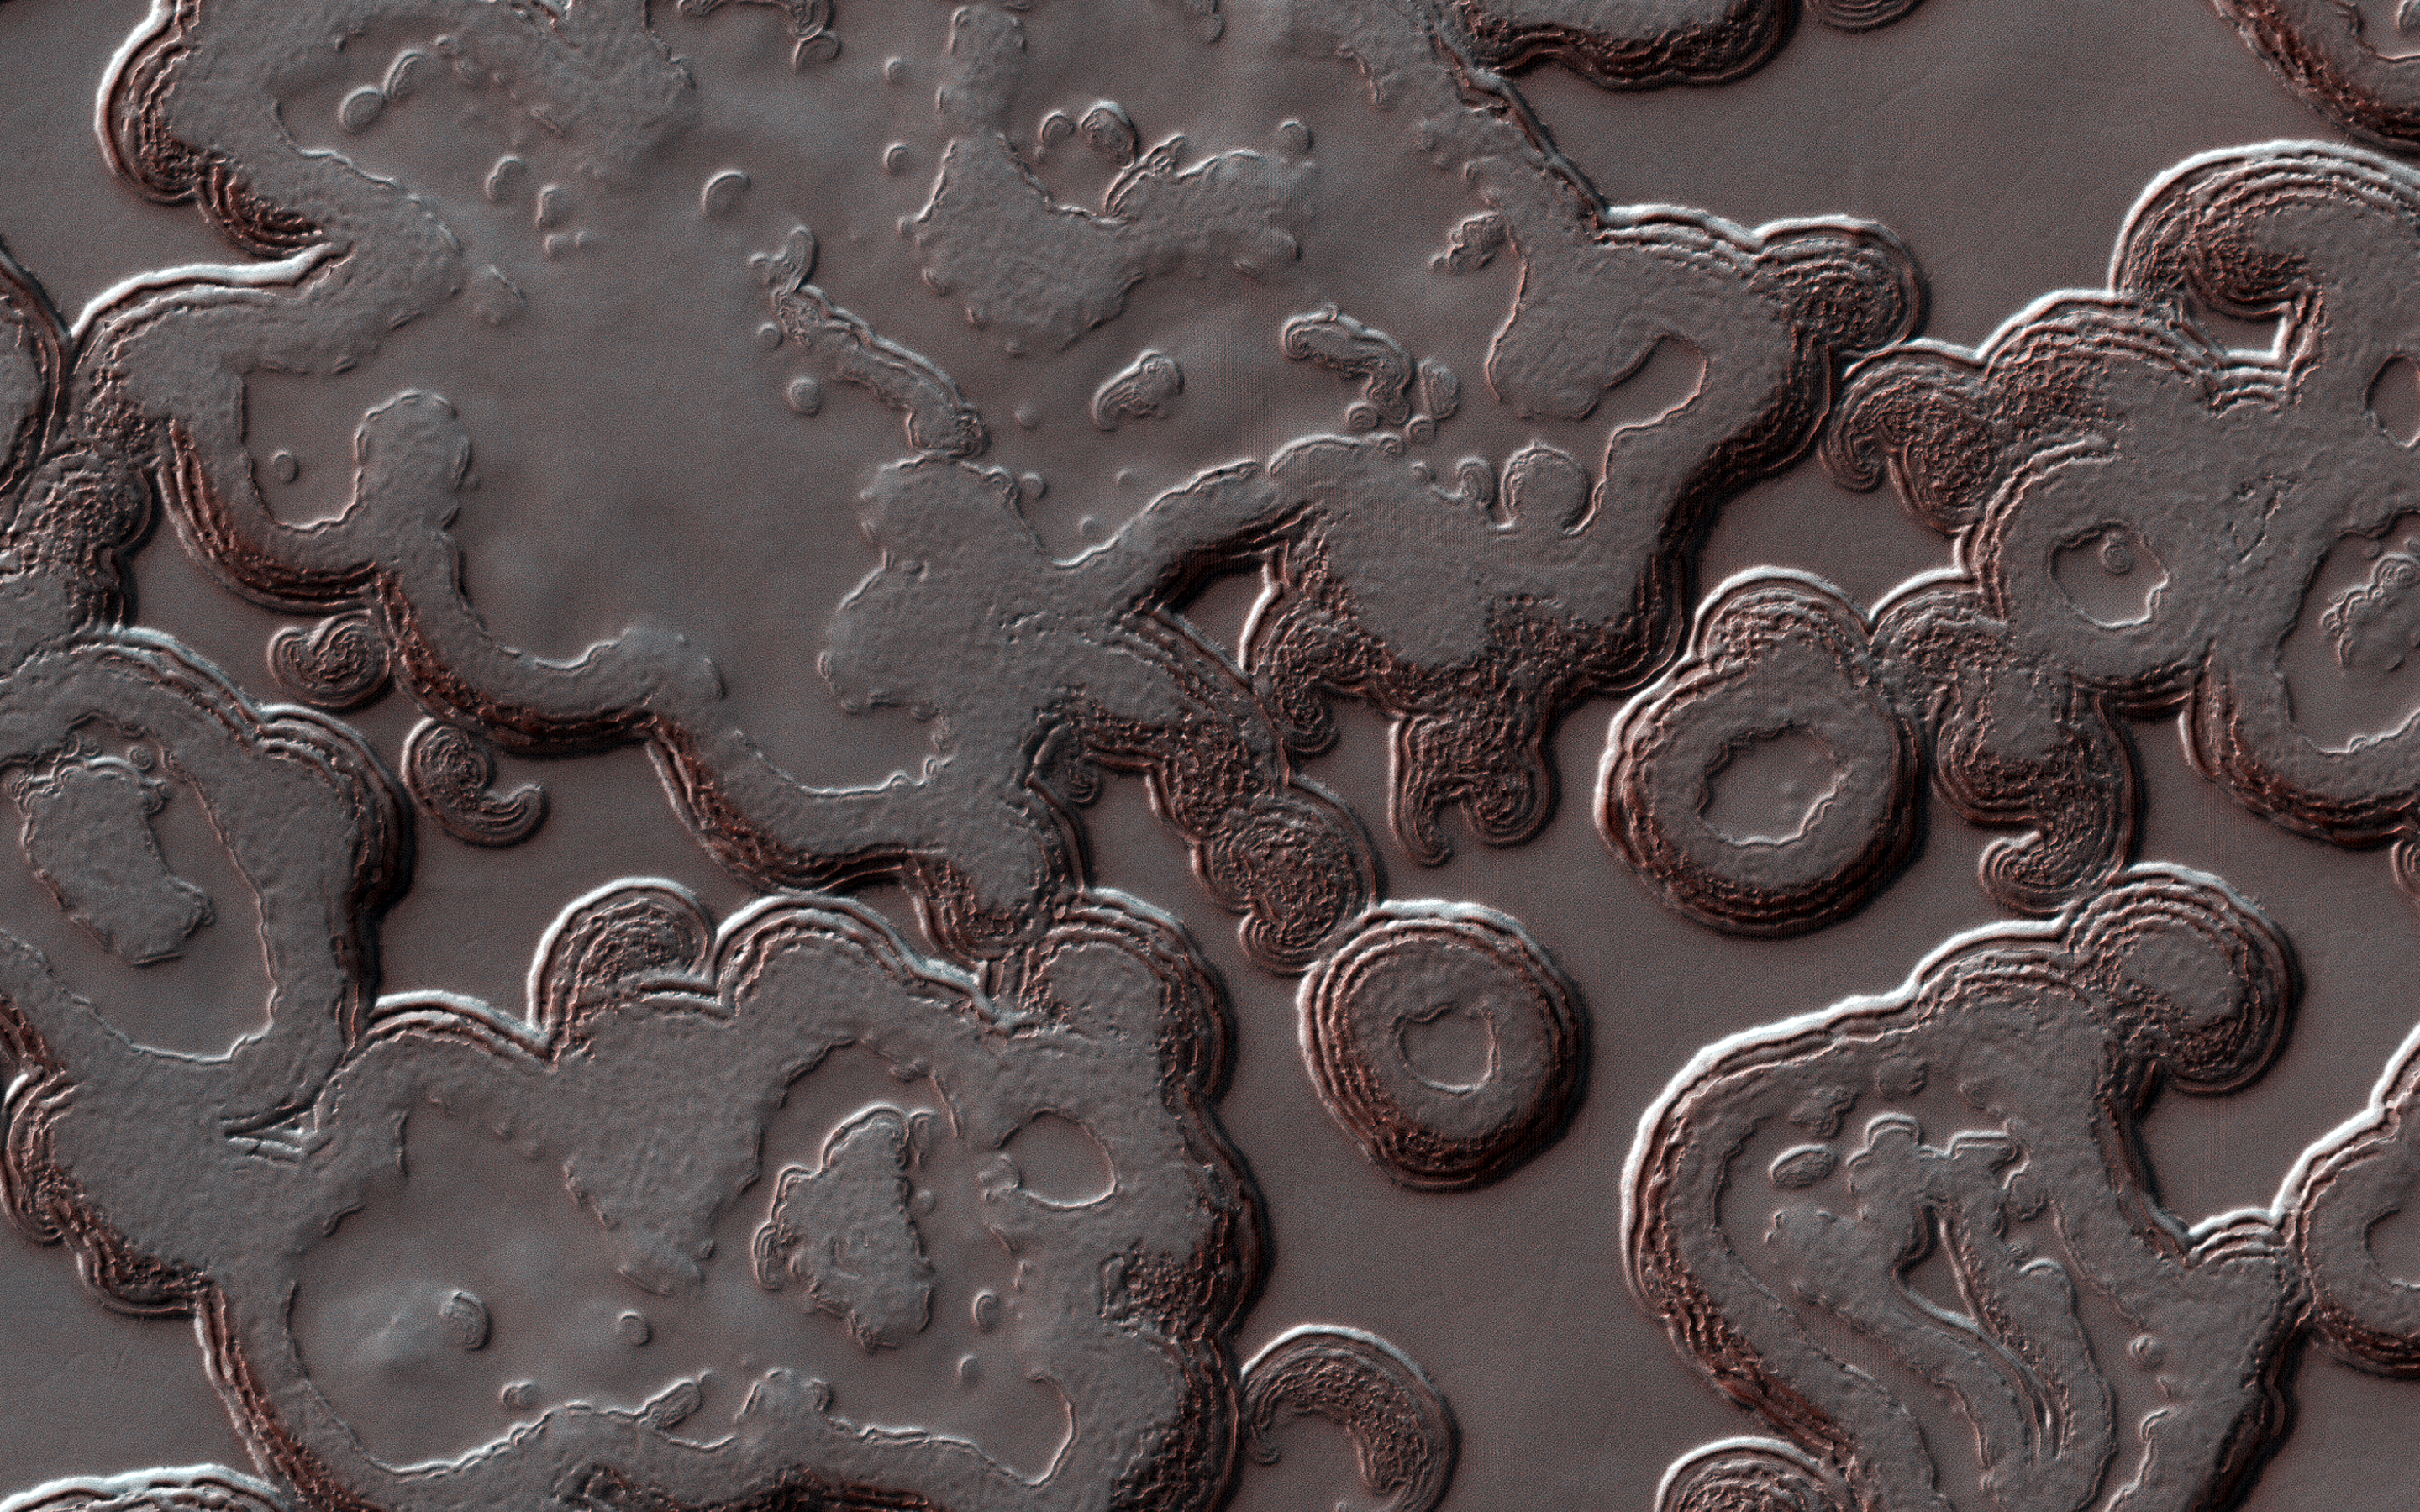

Swiss Cheese on a Red Planet

The Martian south polar cap is a layer of carbon dioxide ice, full of pits that make it look like Swiss cheese. The pits form when the Sun heats the ice and makes it sublimate (transform from a solid to a gas). Because it’s at the pole, the Sun never gets very high in the sky, so steep slopes get more heat and sublimate faster, causing pits to form and grow. This is balanced by new carbon dioxide frost that forms on flatter areas.

Compare this image with one we took in 2007. How many differences can you find?

The map is projected here at a scale of 25 centimeters (9.8 inches) per pixel. [The original image scale is 24.7 centimeters (9.7 inches) per pixel (with 1 x 1 binning); objects on the order of 74 centimeters (29.1 inches) across are resolved.] North is up.

The University of Arizona, Tucson, operates HiRISE, which was built by Ball Aerospace & Technologies Corp., Boulder, Colorado. NASA’s Jet Propulsion Laboratory, a division of Caltech in Pasadena, California, manages the Mars Reconnaissance Orbiter Project for NASA’s Science Mission Directorate, Washington.

Credit: NASA/JPL-Caltech/University of Arizona